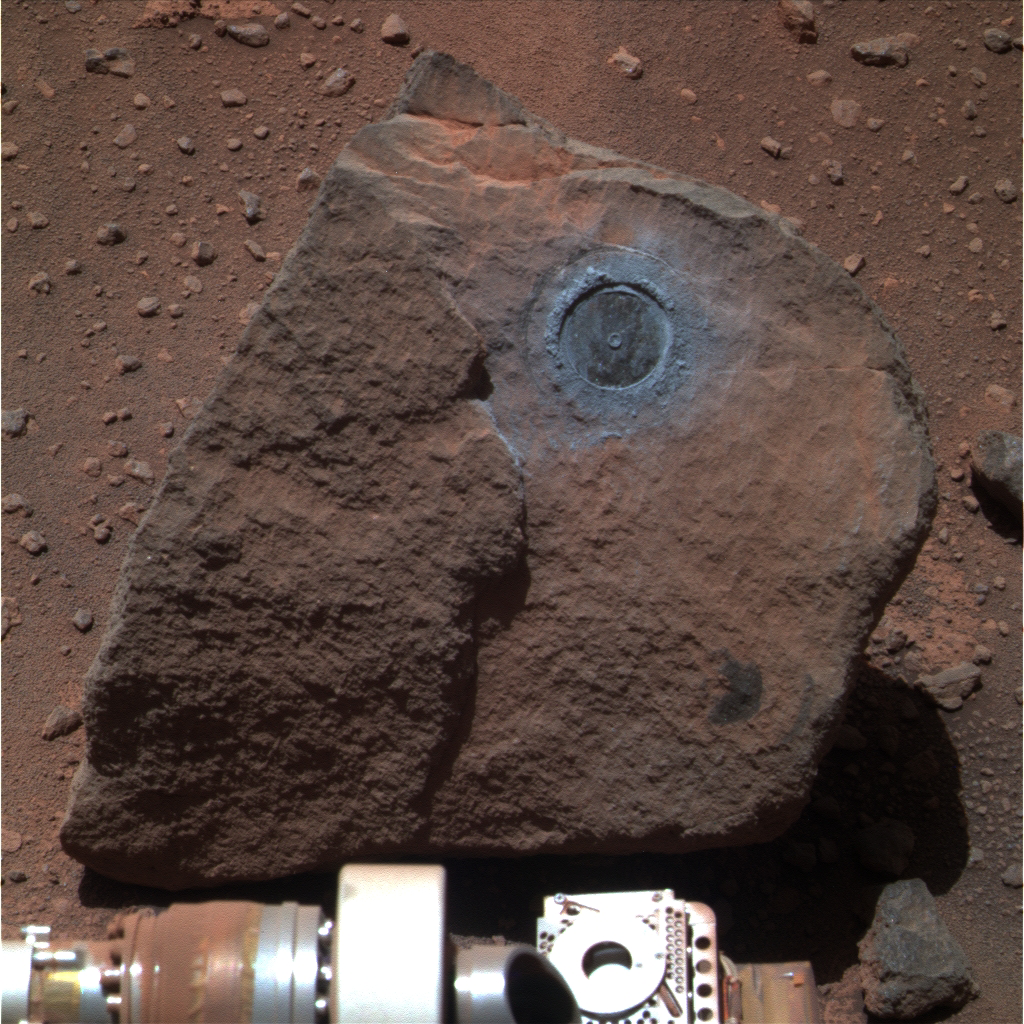

Sample from Deep in Martian Crust: ‘Marquette Island’

NASA’s Mars Exploration Rover Opportunity examined a rock called “Marquette Island” from mid-November 2009 until mid-January 2010. Studies of texture and composition suggest that this rock, not much bigger than a basketball, originated deep inside the Martian crust. A crater-digging impact could have excavated the rock and thrown it a long distance, to where Opportunity found it along the rover’s long trek across the Meridiani plain toward Endeavour Crater.

This approximately true-color view of Marquette Island comes from combining three exposures that Opportunity’s panoramic camera (Pancam) took through different filters during the rover’s 2,117th Martian day, or sol, on Mars (Jan. 6, 2010). On the preceding sol, Opportunity’s rock abrasion tool brushed dust out of the circular area where that tool had ground into the rock on sols 2100 and 2103 (Dec. 20 and 23, 2009). The dark circle left by the rock abrasion tool’s work is approximately 5 centimeters (2 inches) in diameter.

Credit: NASA/JPL-Caltech/Cornell